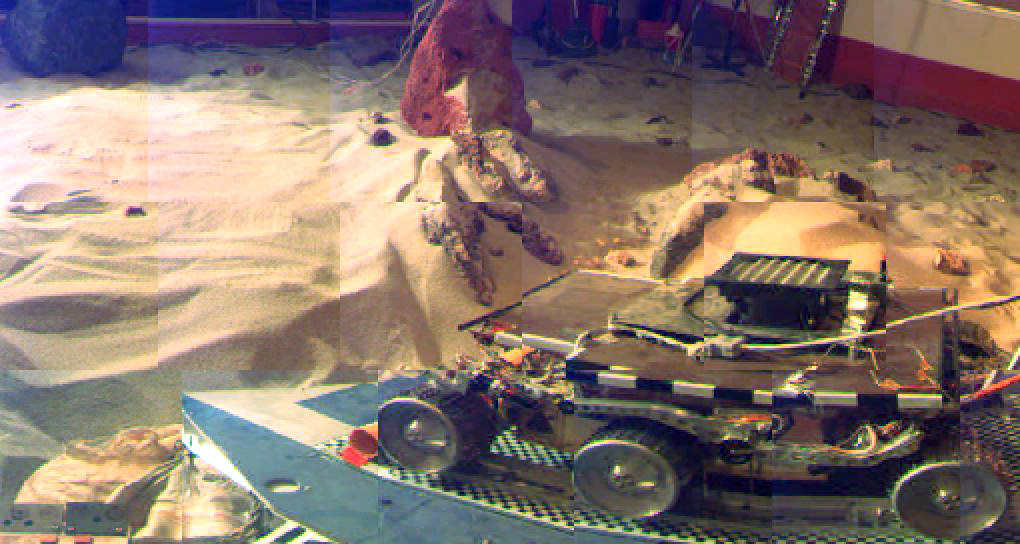

“Marie Curie” During ORT6

“Marie Curie” sits on the lander petal prior to deployment during the pre launch Operations Readiness Test (ORT) 6.

Pathfinder, a low-cost Discovery mission, is the first of a new fleet of spacecraft that are planned to explore Mars over thenext ten years. Mars Global Surveyor, already en route, arrives at Mars on September 11 to begin a two year orbital reconnaissance of the planet’s composition, topography, and climate. Additional orbiters and landers will follow every 26 months.

The Jet Propulsion Laboratory, Pasadena, CA, developed and manages the Mars Pathfinder mission for NASA’s Office of Space Science, Washington, D.C. JPL is an operating division of the California Institute of Technology (Caltech). The Imager for Mars Pathfinder (IMP) was developed by the University of Arizona Lunar and Planetary Laboratory under contract to JPL. Peter Smith is the Principal Investigator.

Photojournal note: Sojourner spent 83 days of a planned seven-day mission exploring the Martian terrain, acquiring images, and taking chemical, atmospheric and other measurements. The final data transmission received from Pathfinder was at 10:23 UTC on September 27, 1997. Although mission managers tried to restore full communications during the following five months, the successful mission was terminated on March 10, 1998.

Credit: NASA/JPL/Caltech